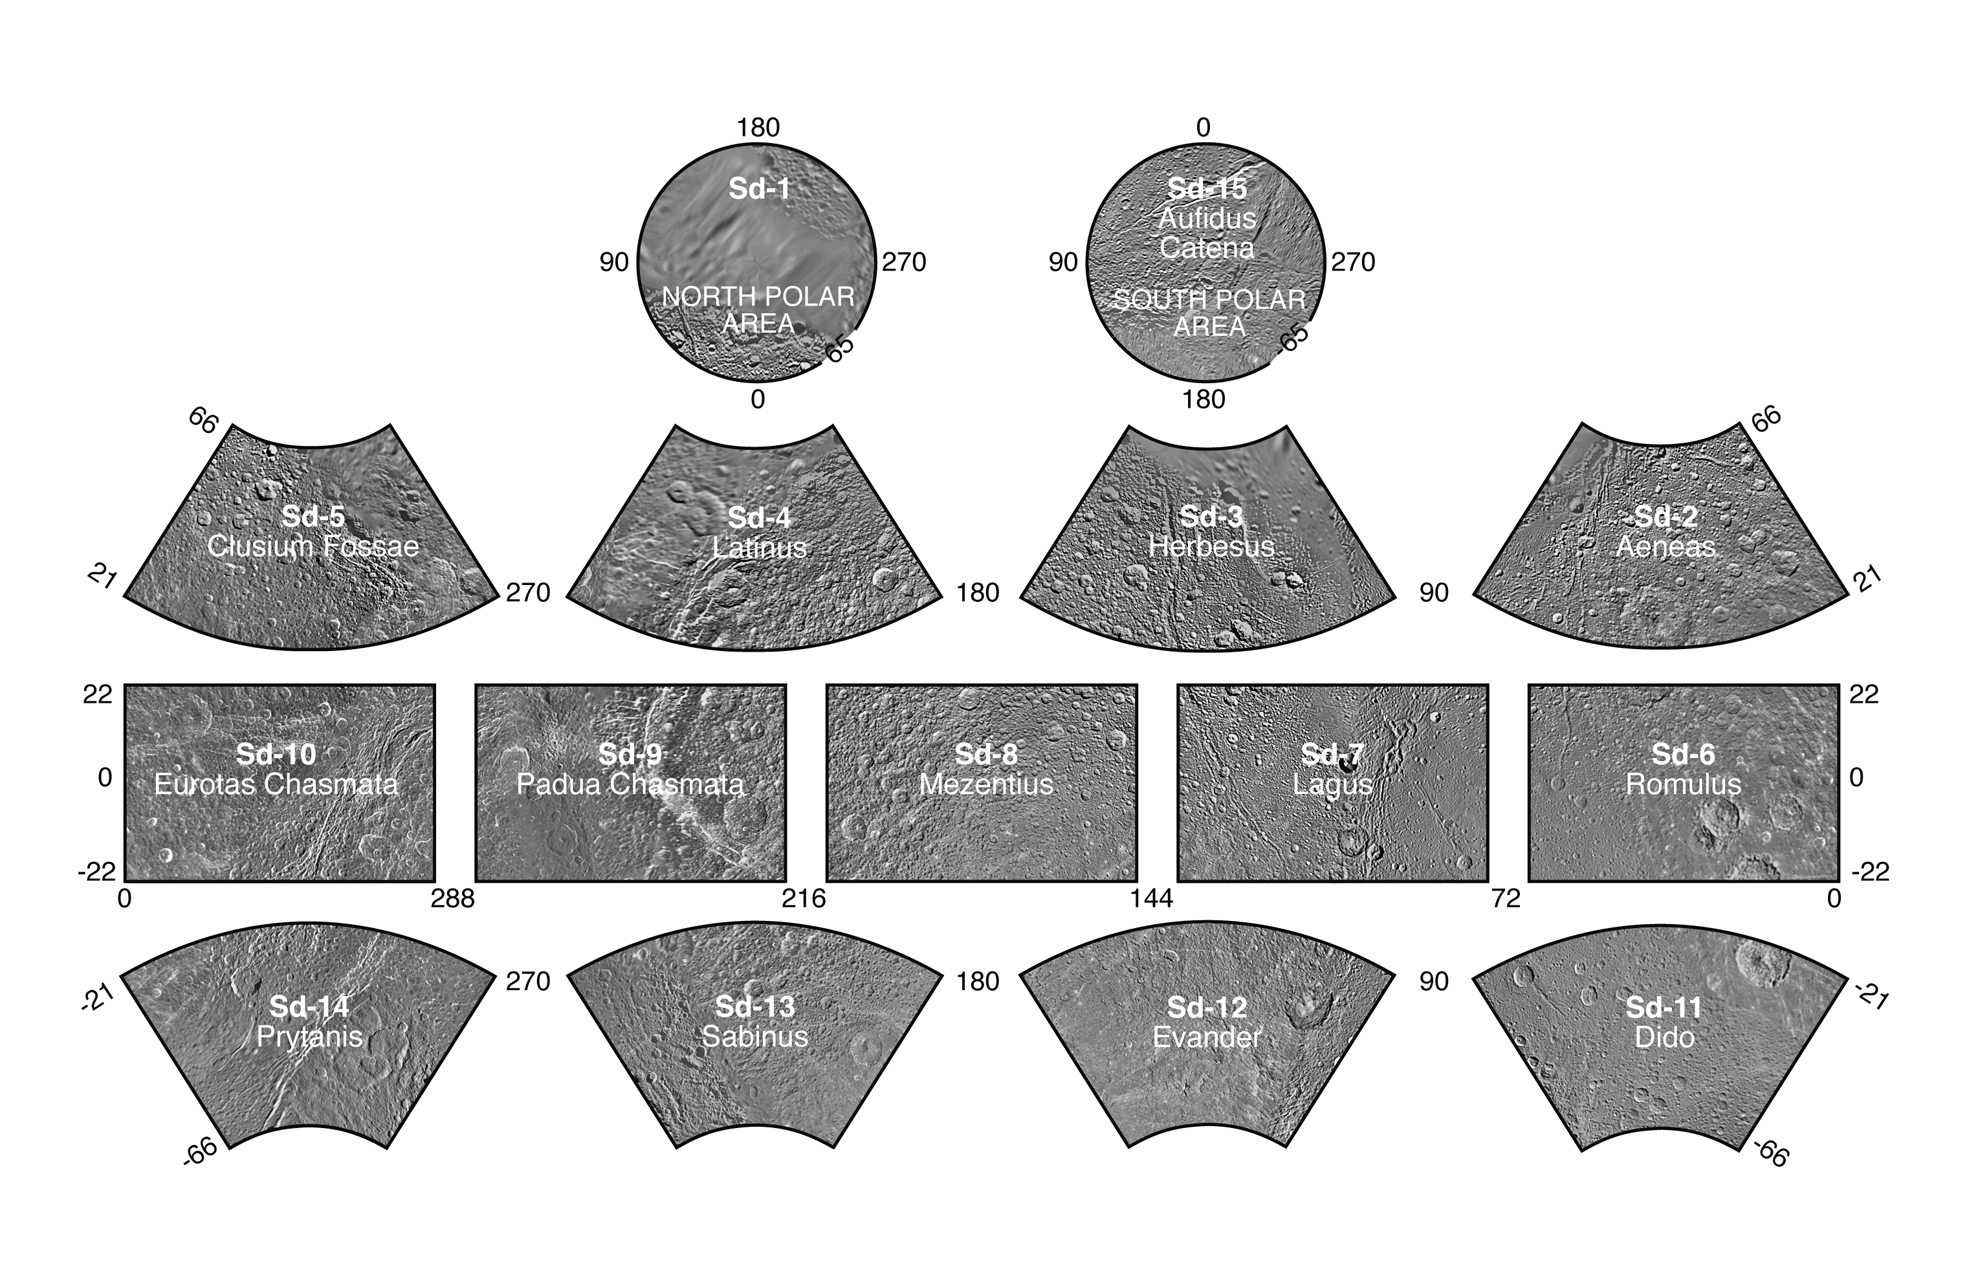

The Dione Atlas

Dione Atlas Index

Presented here is a complete set of cartographic map sheets from a high-resolution Dione atlas, a project of the Cassini Imaging Team. The map sheets form a 15-quadrangle series covering the entire surface of Dione at a nominal scale of 1:1,000,000. An index for the atlas is included here, along with an unlabeled version of each terrain section. The map data was acquired by the Cassini imaging experiment. The mean radius of Dione used for projection of the maps is 562.53 kilometers (349.54 miles). Names for features have been approved by the International Astronomical Union.

Photomosaic Maps

Dione Region (Sd-1)
Unlabeled Dione Terrain Section
Aeneas Region (Sd-2)
Unlabeled Aeneas Terrain Section
Herbesus Region (Sd-3)
Unlabeled Herbesus Terrain Section
Latinus Region (Sd-4)
Unlabeled Latinus Terrain Section
Clusium Fossae Region (Sd-5)
Unlabeled Clusium Fossae Terrain Section
Romulus Region (Sd-6)
Unlabeled Romulus Terrain Section
Lagus Region (Sd-7)
Unlabeled Lagus Terrain Section
Mezentius Region (Sd-8)
Unlabeled Mezentius Terrain Section
Padua Chasmata Region (Sd-9)
Unlabeled Padua Chasmata Terrain Section
Eurotas Chasmata Region (Sd-10)
Unlabeled Eurotas Chasmata Terrain Section
Dido Region (Sd-11)
Unlabeled Dido Terrain Section
Evander Region (Sd-12)
Unlabeled Evander Terrain Section
Sabinus Region (Sd-13)
Unlabeled Sabinus Terrain Section
Prytanis Region (Sd-14)
Unlabeled Prytanis Terrain Section
Aufidus Catena Region (Sd-15)
Unlabeled Aufidus Catena Terrain Section
The Cassini-Huygens mission is a cooperative project of NASA, the European Space Agency and the Italian Space Agency. The Jet Propulsion Laboratory, a division of the California Institute of Technology in Pasadena, manages the mission for NASA’s Science Mission Directorate, Washington, D.C. The Cassini orbiter and its two onboard cameras were designed, developed and assembled at JPL. The imaging operations center is based at the Space Science Institute in Boulder, Colo.

Credit: NASA/JPL/Space Science Institute